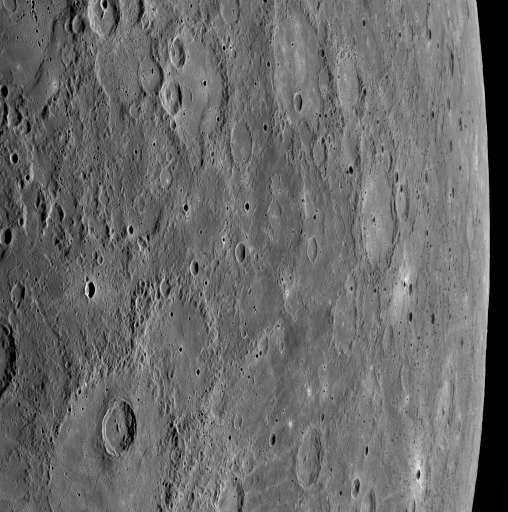

MESSENGER’s First Image after Closest Approach

Just nine minutes after the MESSENGER spacecraft passed 200 kilometers (124 miles) above the surface of Mercury, its closest distance to the planet during the January 14, 2008, flyby, the Wide Angle Camera (WAC) on the Mercury Dual Imaging System (MDIS) snapped this image. The WAC is equipped with 11 different narrow-band filters, and this image was taken in filter 7, which is sensitive to light near the red end of the visible spectrum (750 nm). This view, also imaged through the remaining 10 WAC filters, is from the first set of images taken following MESSENGER’s closest approach with Mercury.

The image shows Mercury’s surface as seen from a low viewing angle, looking over the surface and off the limb of the planet on the right side of the image. The cratered terrain in the image is on the side of Mercury unseen by spacecraft prior to this MESSENGER flyby. This scene was imaged at multiple viewing angles as MESSENGER sped away from Mercury, and these multiple views of the same surface features from different perspectives and in different colors will be used to help understand the properties of Mercury’s surface.

Mission Elapsed Time (MET) of image: 108825371

These images are from MESSENGER, a NASA Discovery mission to conduct the first orbital study of the innermost planet, Mercury. For information regarding the use of images, see the MESSENGER image use policy.

Credit: NASA/Johns Hopkins University Applied Physics Laboratory/Carnegie Institution of Washington